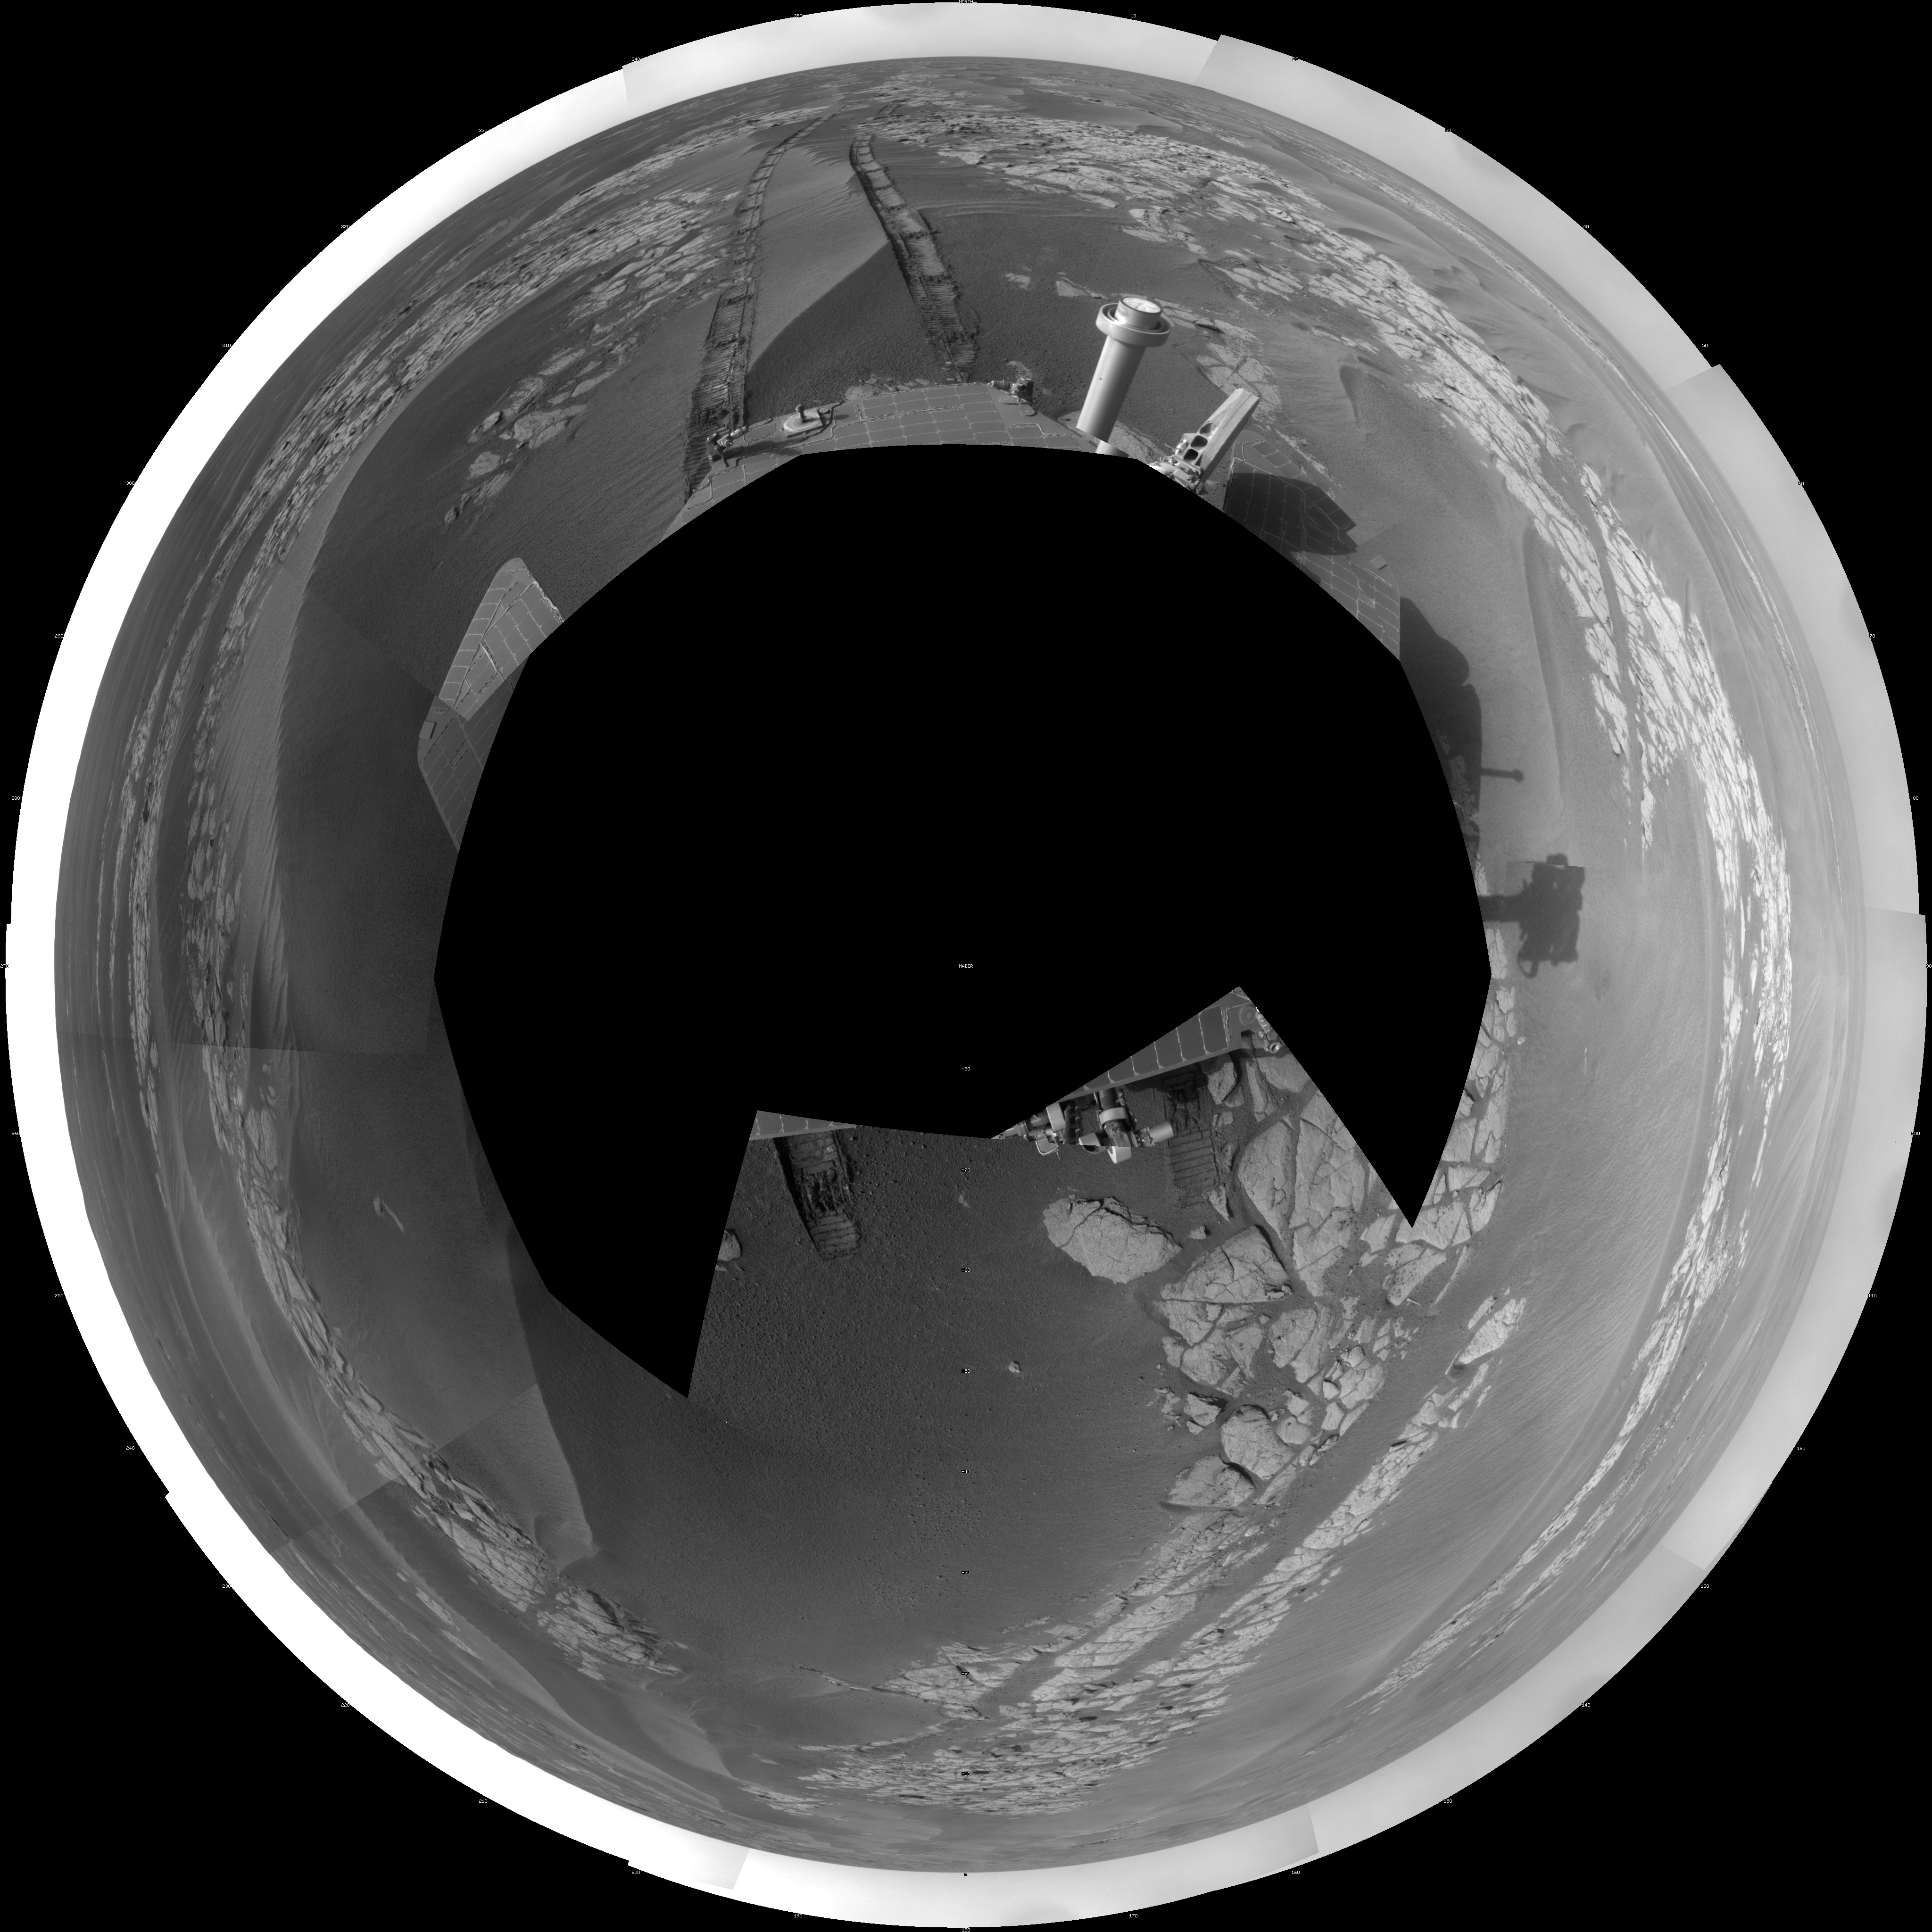

Opportunity’s View After Long Drive on Sol 1770 (Polar)

NASA’s Mars Exploration Rover Opportunity used its navigation camera to take the images combined into this full-circle view of the rover’s surroundings just after driving 104 meters (341 feet) on the 1,770th Martian day, or sol, of Opportunity’s surface mission (January 15, 2009).

This view is presented as a polar projection with geometric seam correction. North is at the top.

Tracks from the drive extend northward across dark-toned sand ripples and light-toned patches of exposed bedrock in the Meridiani Planum region of Mars. For scale, the distance between the parallel wheel tracks is about 1 meter (about 40 inches).

Prior to the Sol 1770 drive, Opportunity had driven less than a meter since Sol 1713 (November 17, 2008), while it used the tools on its robotic arm first to examine a meteorite called “Santorini” during weeks of restricted communication while the sun was nearly in line between Mars and Earth, then to examine bedrock and soil targets near Santorini.

The rover’s position after the Sol 1770 drive was about 1.1 kilometer (two-thirds of a mile) south southwest of Victoria Crater. Cumulative odometry was 13.72 kilometers (8.53 miles) since landing in January 2004, including 1.94 kilometers (1.21 miles) since climbing out of Victoria Crater on the west side of the crater on Sol 1634 (August 28, 2008).

Credit: NASA/JPL-Caltech